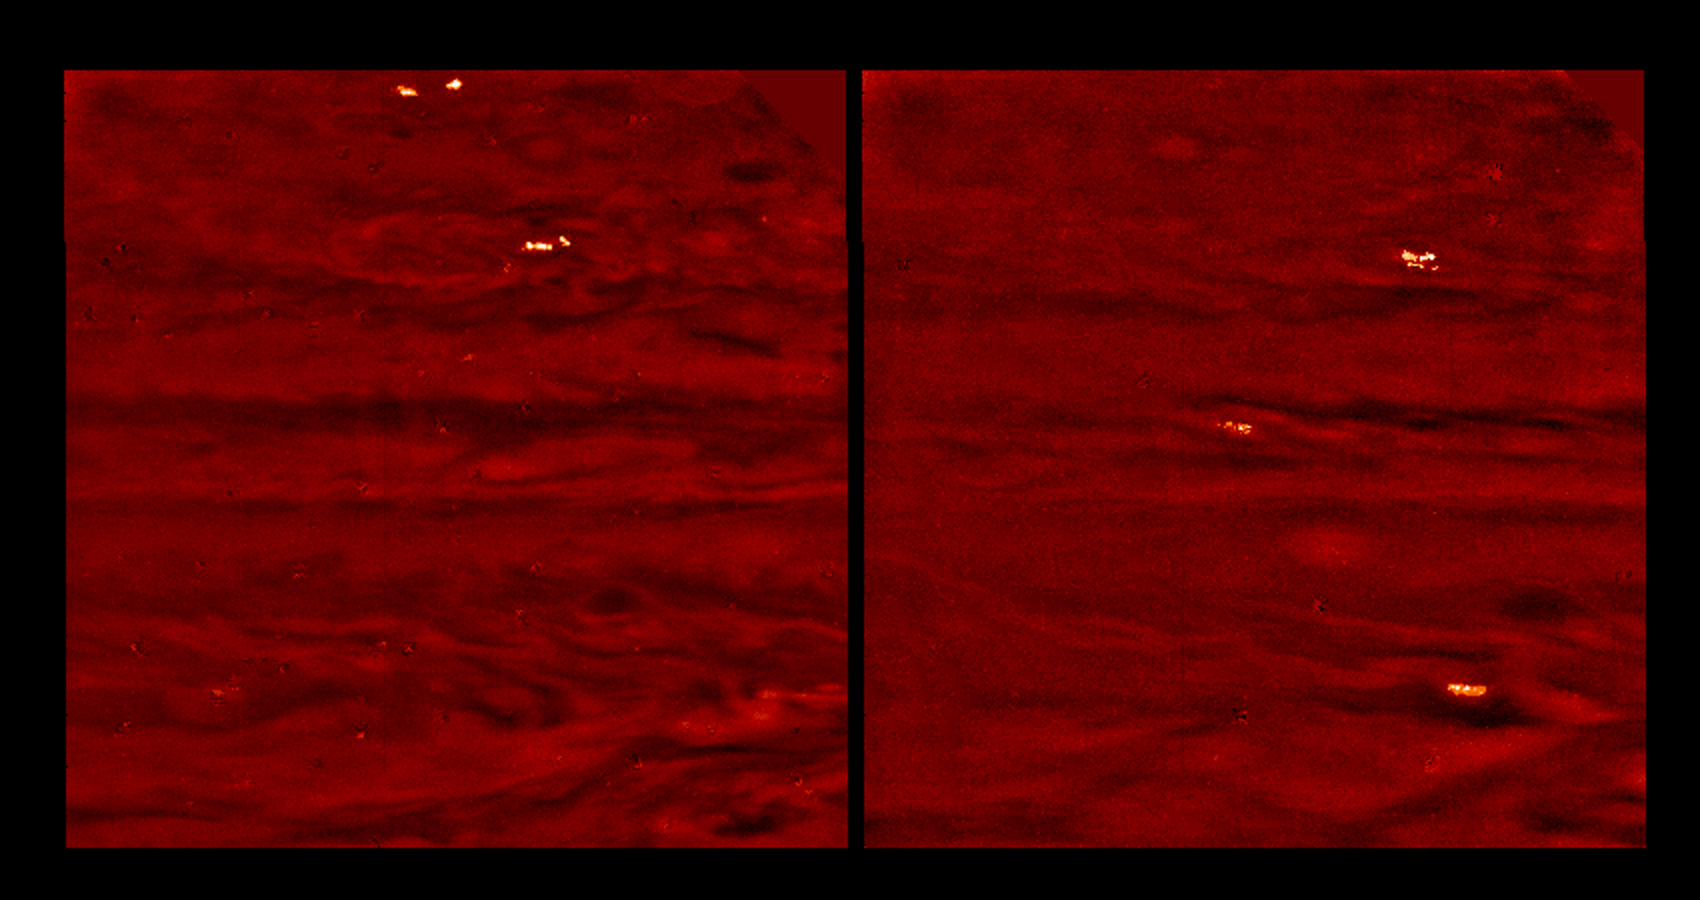

Jovian Lightning and Moonlit Clouds

Jovian lightning and moonlit clouds. These two images, taken 75 minutes apart, show lightning storms on the night side of Jupiter along with clouds dimly lit by moonlight from Io, Jupiter’s closest moon. The images were taken in visible light and are displayed in shades of red. The images used an exposure time of about one minute, and were taken when the spacecraft was on the opposite side of Jupiter from the Earth and Sun. Bright storms are present at two latitudes in the left image, and at three latitudes in the right image. Each storm was made visible by multiple lightning strikes during the exposure. Other Galileo images were deliberately scanned from east to west in order to separate individual flashes. The images show that Jovian and terrestrial lightning storms have similar flash rates, but that Jovian lightning strikes are a few orders of magnitude brighter in visible light.

The moonlight from Io allows the lightning storms to be correlated with visible cloud features. The latitude bands where the storms are seen seem to coincide with the “disturbed regions” in daylight images, where short-lived chaotic motions push clouds to high altitudes, much like thunderstorms on Earth. The storms in these images are roughly one to two thousand kilometers across, while individual flashes appear hundreds of kilometer across. The lightning probably originates from the deep water cloud layer and illuminates a large region of the visible ammonia cloud layer from 100 kilometers below it.

There are several small light and dark patches that are artifacts of data compression. North is at the top of the picture. The images span approximately 50 degrees in latitude and longitude. The lower edges of the images are aligned with the equator. The images were taken on October 5th and 6th, 1997 at a range of 6.6 million kilometers by the Solid State Imaging (SSI) system on NASA’s Galileo spacecraft.

The Jet Propulsion Laboratory, Pasadena, CA manages the Galileo mission for NASA’s Office of Space Science, Washington, DC. JPL is an operating division of California Institute of Technology (Caltech).

Credit: NASA/JPL-Caltech